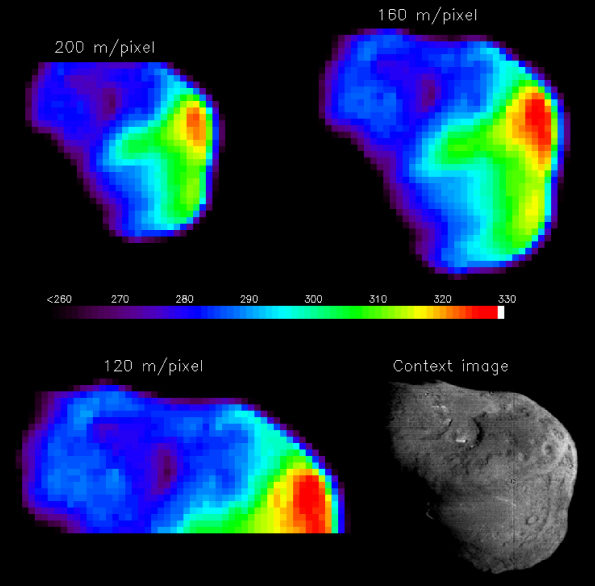

Temperature Map of Tempel 1

A temperature map of the nucleus with different spatial resolutions. The context image (in black and white) is a HRIVIS image taken just before impact. The color bar in the middle gives temperature in Kelvins. The sun is to the right in all images.

These data were acquired with the IR spectrometer using signal between 1.8 and 2.2 µm and modeled to contain both a reflected and an emitted component. After this model is applied, the resulting number is a temperature which is represented by different colors with red being the highest and purple the coldest.

The derived temperature varies from 260 +/- 6K to 329 +/- 8K. Shadows are the coolest temperatures, and the point directly below the sun is hottest. These temperatures indicate that the thermal inertia of the surface (the quality of the surface describing the ability to conduct and store heat) is low. In other words, on Tempel 1, it is hot in the sun and cold in the shadows. A value for thermal inertia is estimated at <100 W/K/m2/s1/2.

Credit: NASA/JPL/UMD